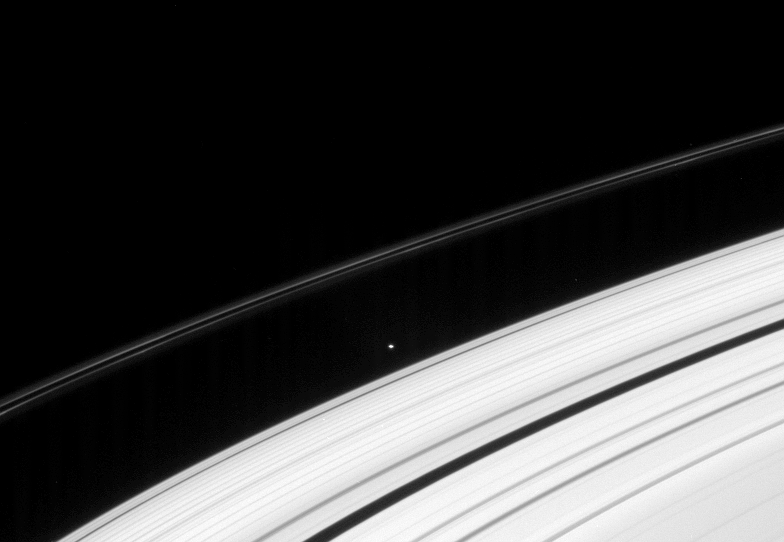

Atlas Alone

A small moon clings to the edge of Saturn’s A ring. External to the moon is the thin and contorted F ring.

The flattened shape of Atlas (32 kilometers, or 20 miles across) is just discernible. See PIA08405 for higher resolution views of Atlas.

This view looks toward the unilluminated side of the rings from about 9 degrees above the ringplane.

The image was taken in visible light with the Cassini spacecraft narrow-angle camera on Dec. 8, 2007. The view was acquired at a distance of approximately 2.1 million kilometers (1.3 million miles) from Atlas. Image scale is 13 kilometers (8 miles) per pixel.

The Cassini-Huygens mission is a cooperative project of NASA, the European Space Agency and the Italian Space Agency. The Jet Propulsion Laboratory, a division of the California Institute of Technology in Pasadena, manages the mission for NASA’s Science Mission Directorate, Washington, D.C. The Cassini orbiter and its two onboard cameras were designed, developed and assembled at JPL. The imaging operations center is based at the Space Science Institute in Boulder, Colo.

Credit: NASA/JPL/Space Science Institute